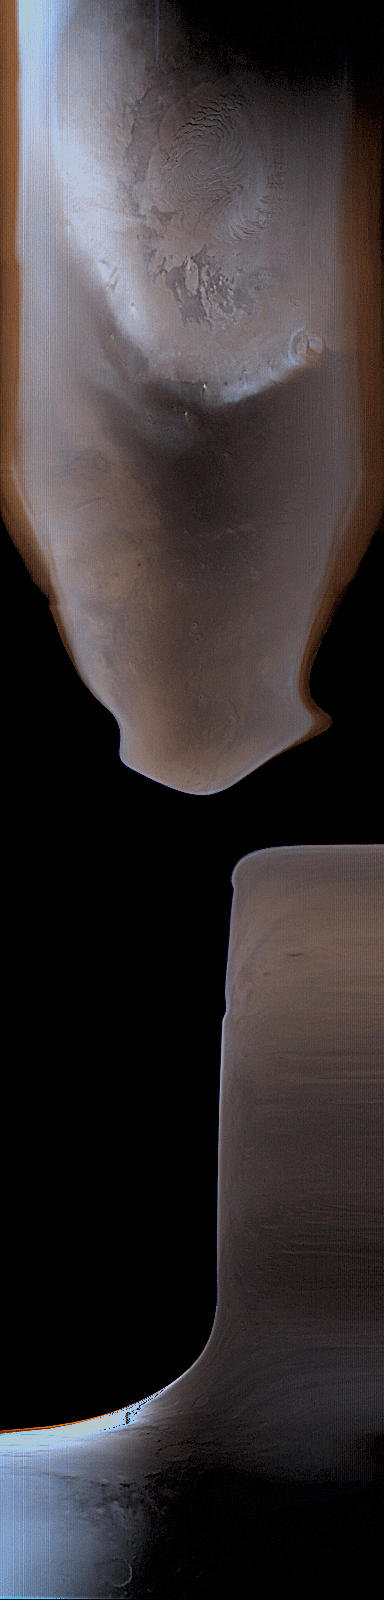

Global With OSM-7

1 June 2004
The Mars Orbiter Camera (MOC) team celebrated a milestone late last week as Mars Global Surveyor (MGS) completed its 25,000th orbit since it reached the red planet on 12 September 1997. Also last week, on 27 May 2004, MGS’s thrusters were fired briefly to adjust the spacecraft’s orbit. This Orbit Synchronization Maneuver-7 (OSM-7) was designed to stop the orbital drift in Mars local mean solar time that MGS had been experiencing as a result of the OSMs that were done in late 2003 and early 2004 to move the spacecraft into position to relay data during the January landings of the Mars Exploration Rovers.

OSM-7 occurred on the day side of Mars, and thus the effects of the maneuver are visible in the MOC wide angle daily global map image acquired on that orbit, as shown here. MOC has two wide angle cameras, one that acquires a red view, the other is blue. Because Mars has very little that is green, the green channel in the color image is synthesized by combining the red and blue channels by a known ratio. The black areas in the image are views of outer space. Black portions of the image were obtained because MGS was rotated into position for the burn, then the engines were fired.

The spacecraft moves from south to north on the day side of the planet. Thus, the bottom of the image is near the south polar region of Mars, and the top shows the north polar cap. Before the black areas appeared near the bottom of the scene, the spacecraft was moving along in its normal orientation. Then, where the black first appears, MGS was being rotated relative to its normal position. Later, toward the middle of the image, the thrusters were fired. The spacecraft returned to its normal operational orientation before it reached the north polar region. The white area toward the lower left of the image is saturated by sunlight glinting off of clouds over the southern high latitudes. Bluish areas are clouds in the atmosphere. Sunlight illuminates the planet from the left. The dark region immediately south (below) the north polar cap is Acidalia Planitia.

The status of MGS is described each week by the MGS Project at the Jet Propulsion Laboratory’s web page, http://marsweb.jpl.nasa.gov/mgs/status/reports/msop-mgs.html. These reports include additional information about OSM-7 and the previous OSMs conducted to support the rover mission.

Credit: NASA/JPL/Malin Space Science Systems